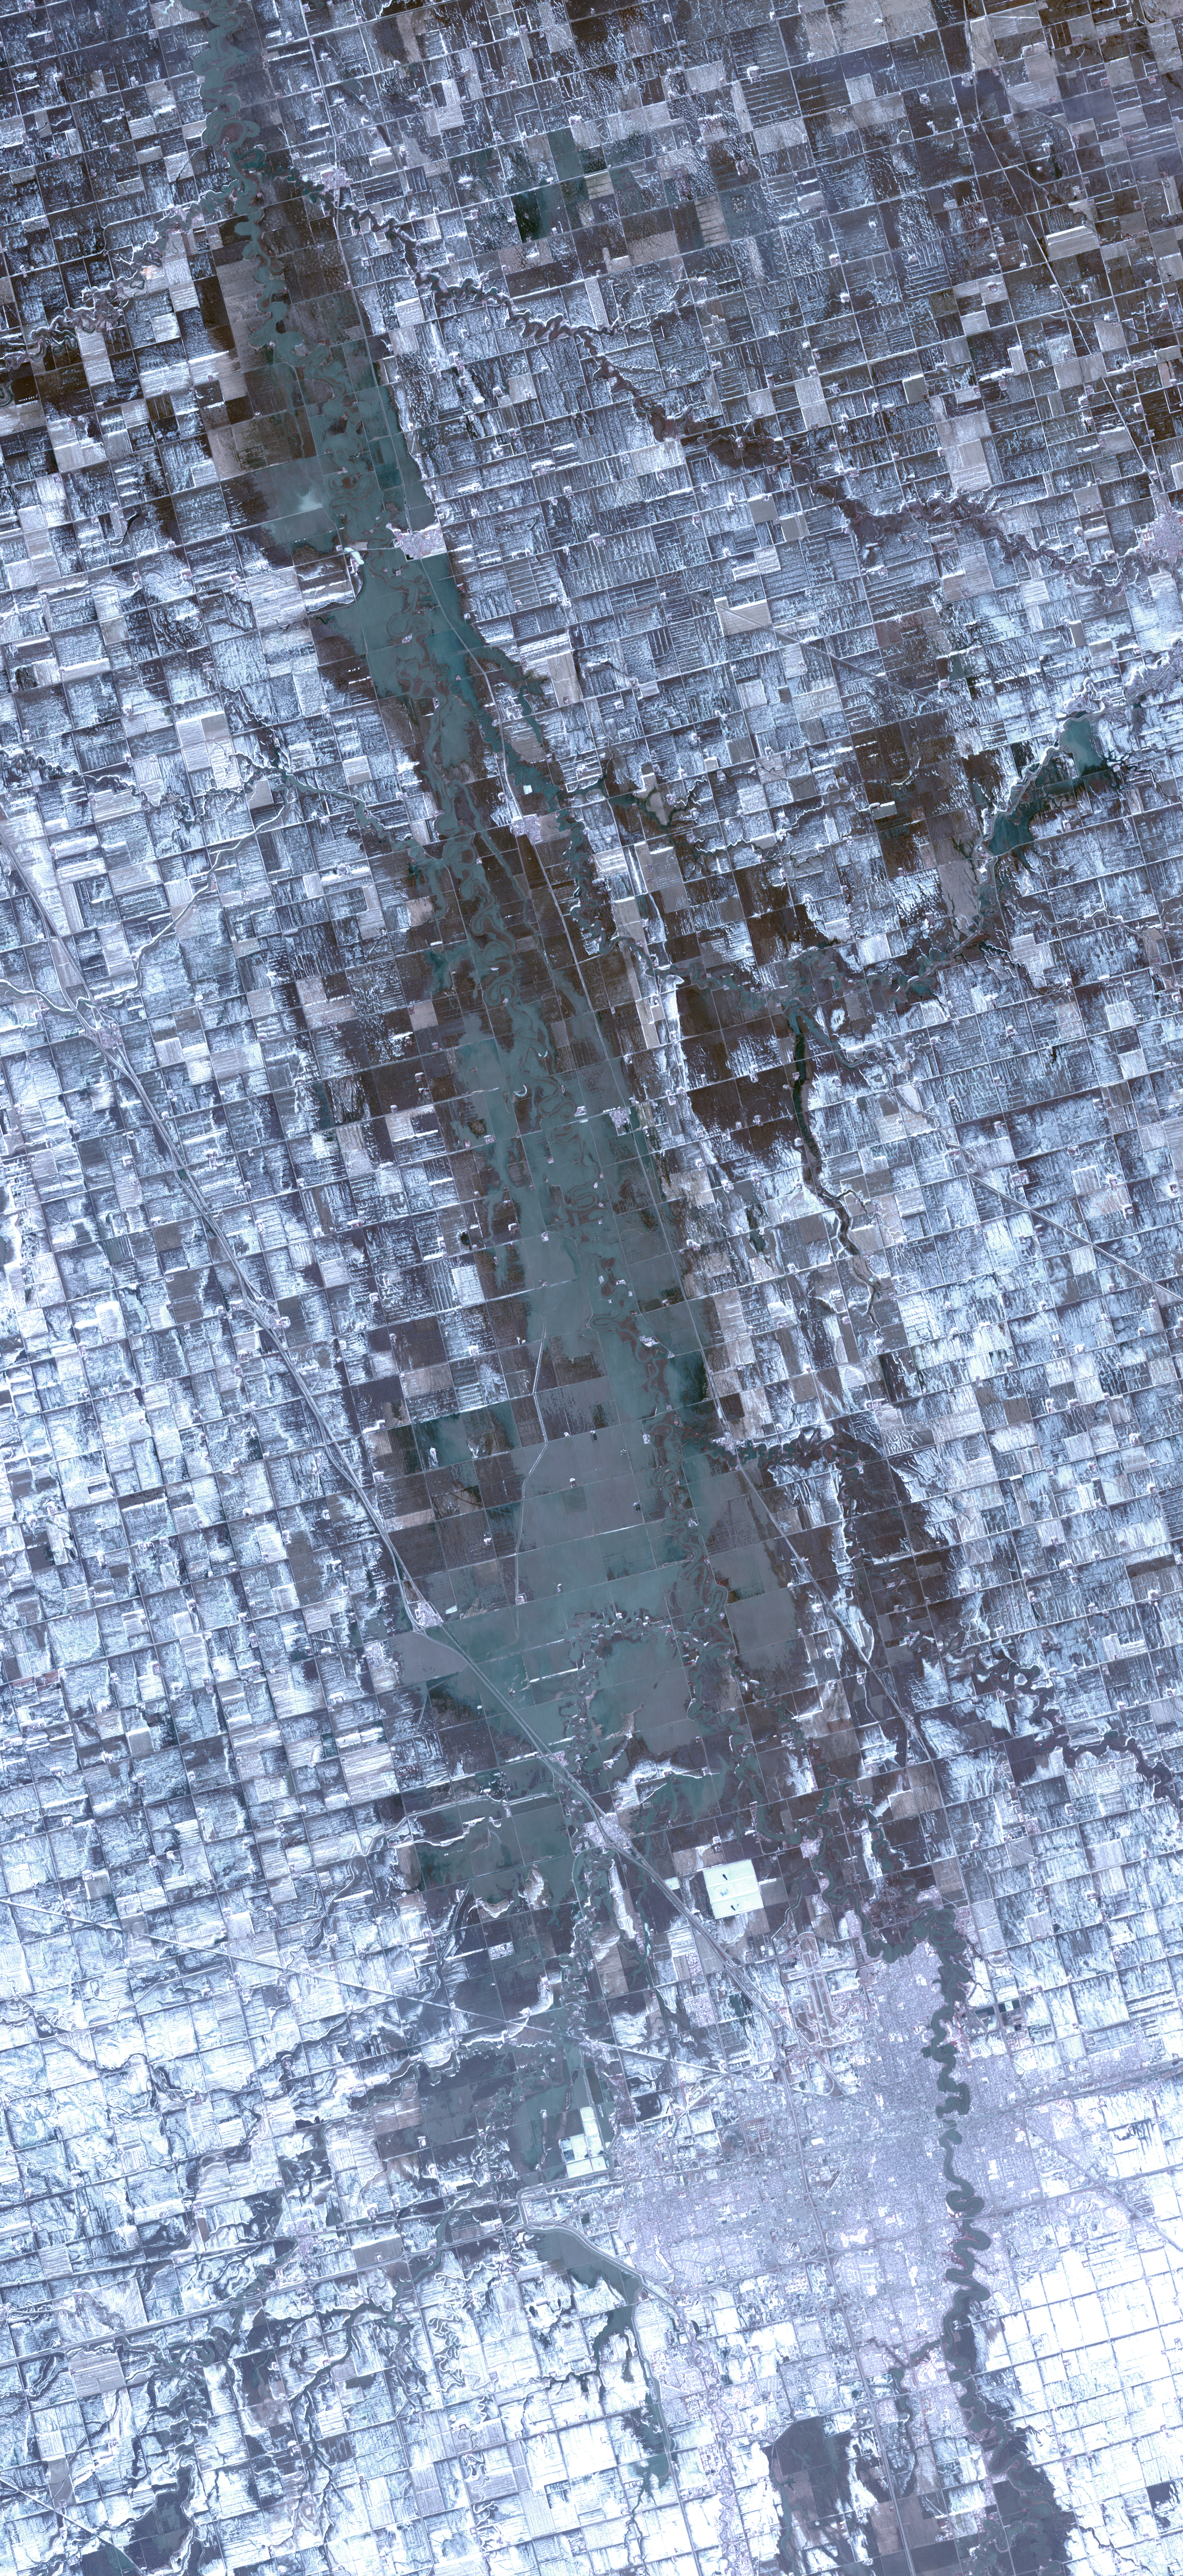

North Dakota Floods

The Spring, 2009 floods along the Red River between North Dakota and Minnesota continue to affect cities in the two states, especially Fargo and Whitehead. This satellite image, acquired April 9, 2009, shows the flood waters north of the towns spilling over into farmlands. Residents were on constant flood alert, filling sandbags, and hoping that the water level would finally recede. Standing water appears in shades of dark green and brown, wet ground is dark grey, and snow is white.

With its 14 spectral bands from the visible to the thermal infrared wavelength region and its high spatial resolution of 15 to 90 meters (about 50 to 300 feet), ASTER images Earth to map and monitor the changing surface of our planet. ASTER is one of five Earth-observing instruments launched December 18, 1999, on NASA’s Terra satellite. The instrument was built by Japan’s Ministry of Economy, Trade and Industry. A joint U.S./Japan science team is responsible for validation and calibration of the instrument and the data products.

The broad spectral coverage and high spectral resolution of ASTER provides scientists in numerous disciplines with critical information for surface mapping and monitoring of dynamic conditions and temporal change. Example applications are: monitoring glacial advances and retreats; monitoring potentially active volcanoes; identifying crop stress; determining cloud morphology and physical properties; wetlands evaluation; thermal pollution monitoring; coral reef degradation; surface temperature mapping of soils and geology; and measuring surface heat balance.

The U.S. science team is located at NASA’s Jet Propulsion Laboratory, Pasadena, Calif. The Terra mission is part of NASA’s Science Mission Directorate.

More information about ASTER is available at http://asterweb.jpl.nasa.gov/.

Size: 38 by 82 kilometers (23 by 51 miles)
Location: 46.8 degrees North latitude, 96.8 degrees West longitude
Orientation: North up
Image Data: ASTER Bands 1,2, and 3
Original Data Resolution: 15 meters (49.2 feet)
Date Acquired: April 9, 2009

Credit: NASA/GSFC/METI/ERSDAC/JAROS, and U.S./Japan ASTER Science Team